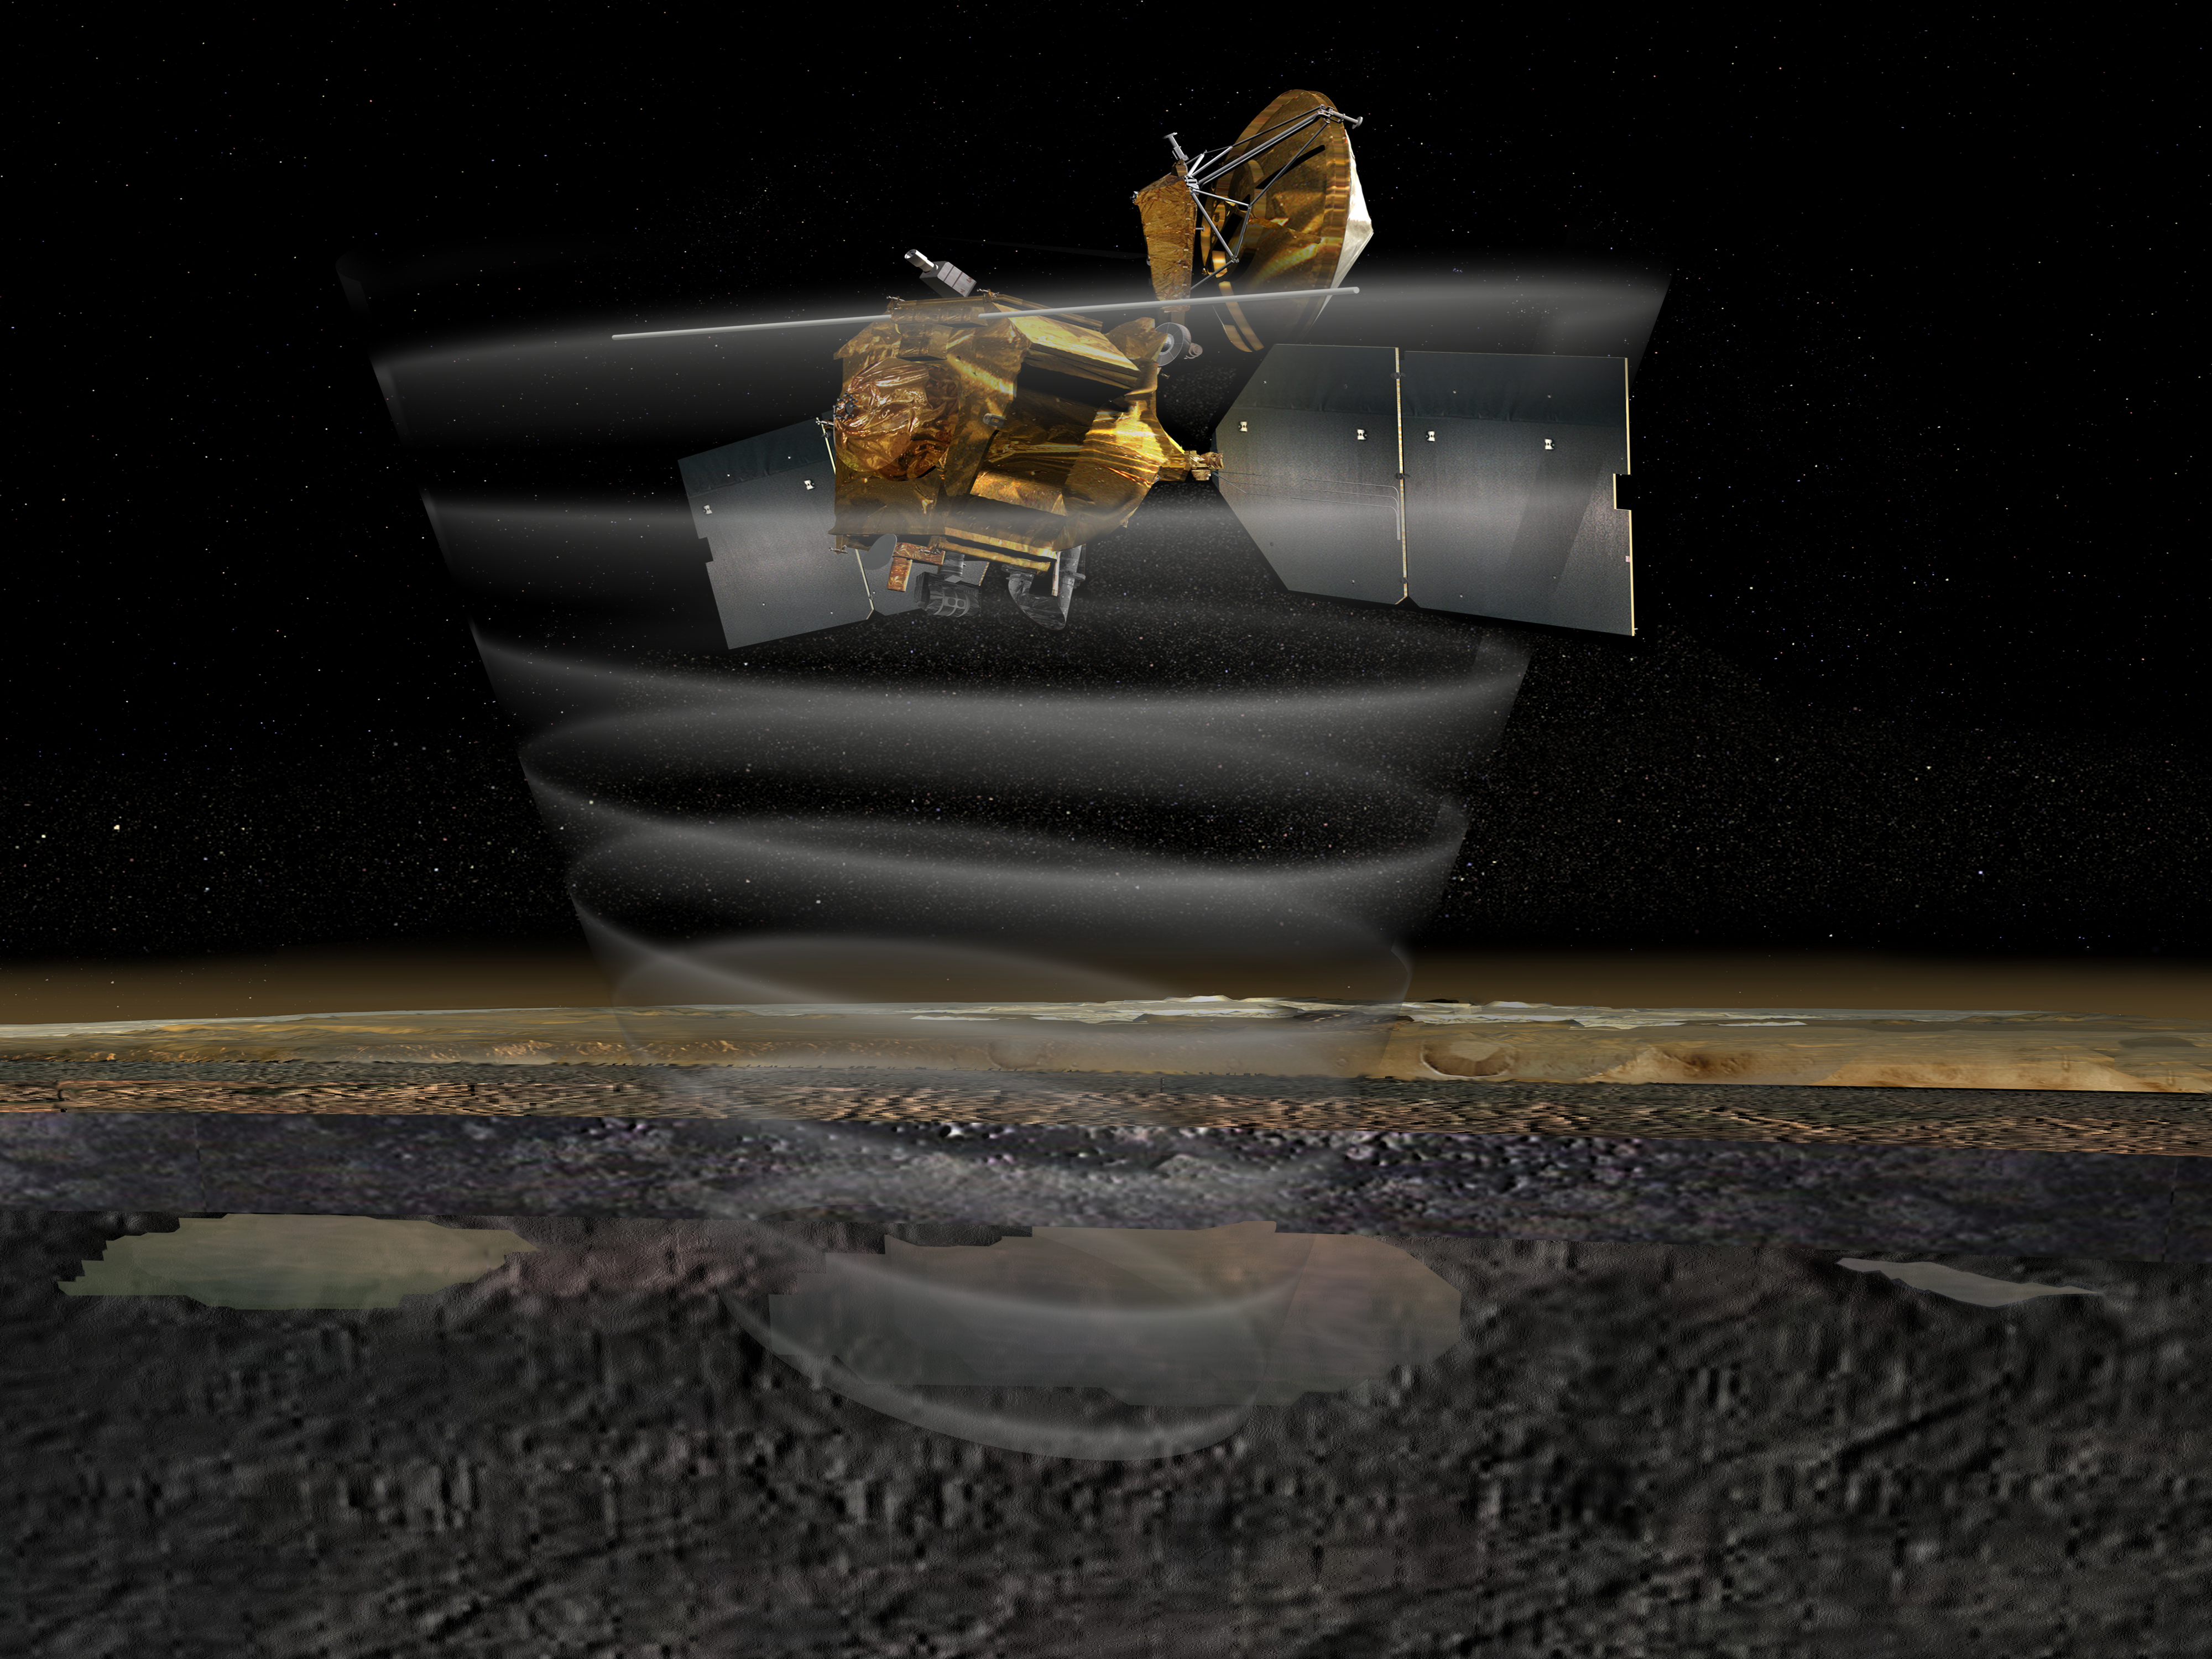

Mars Reconnaissance Orbiter’s Radar at Work, Top View (Artist’s Concept)

This artist’s concept of NASA’s Mars Reconnaissance Orbiter highlights the spacecraft’s radar capability. The Shallow Subsurface Radar instrument (SHARAD) includes the long antenna that extends horizontally from the spacecraft. The radar is pictured “beaming” down under the surface of Mars. The foreground of the image is a cross section of the planet, showing the surface, the layers below and, ultimately, reservoirs of ice or liquid water.

The instrument will look into the first few hundred feet below the martian surface, as deep as one kilometer.

Credit: NASA/JPL